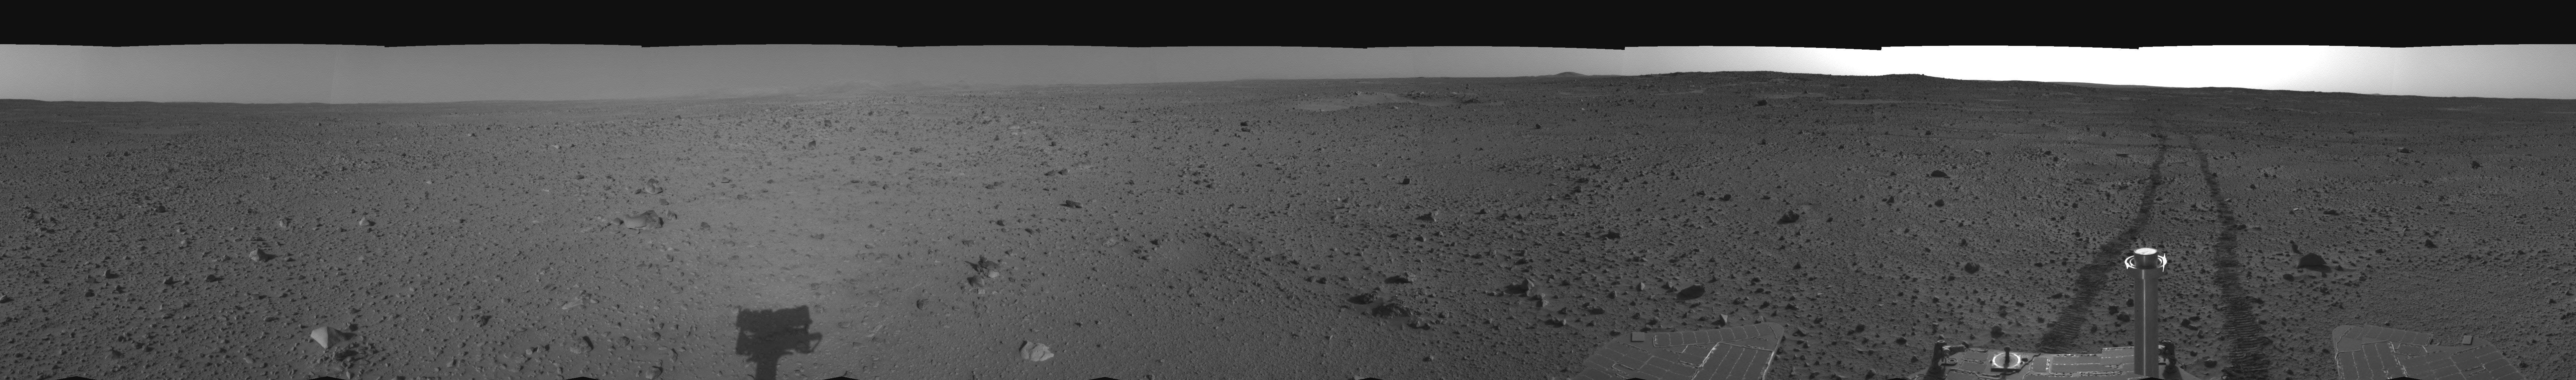

Spirit’s View on Sol 110 (right eye)

This cylindrical-perspective projection was assembled from images taken by the right navigation camera on the Mars Exploration Rover Spirit on sol 110 (April 24, 2004) at a region dubbed “site 35.” Spirit is sitting approximately 33 meters (100 feet) away from the northeast rim of “Missoula” crater.

See PIA05815 for 3-D view and PIA05816 for left eye view of this right eye cylindrical-perspective projection.

Credit: NASA/JPL